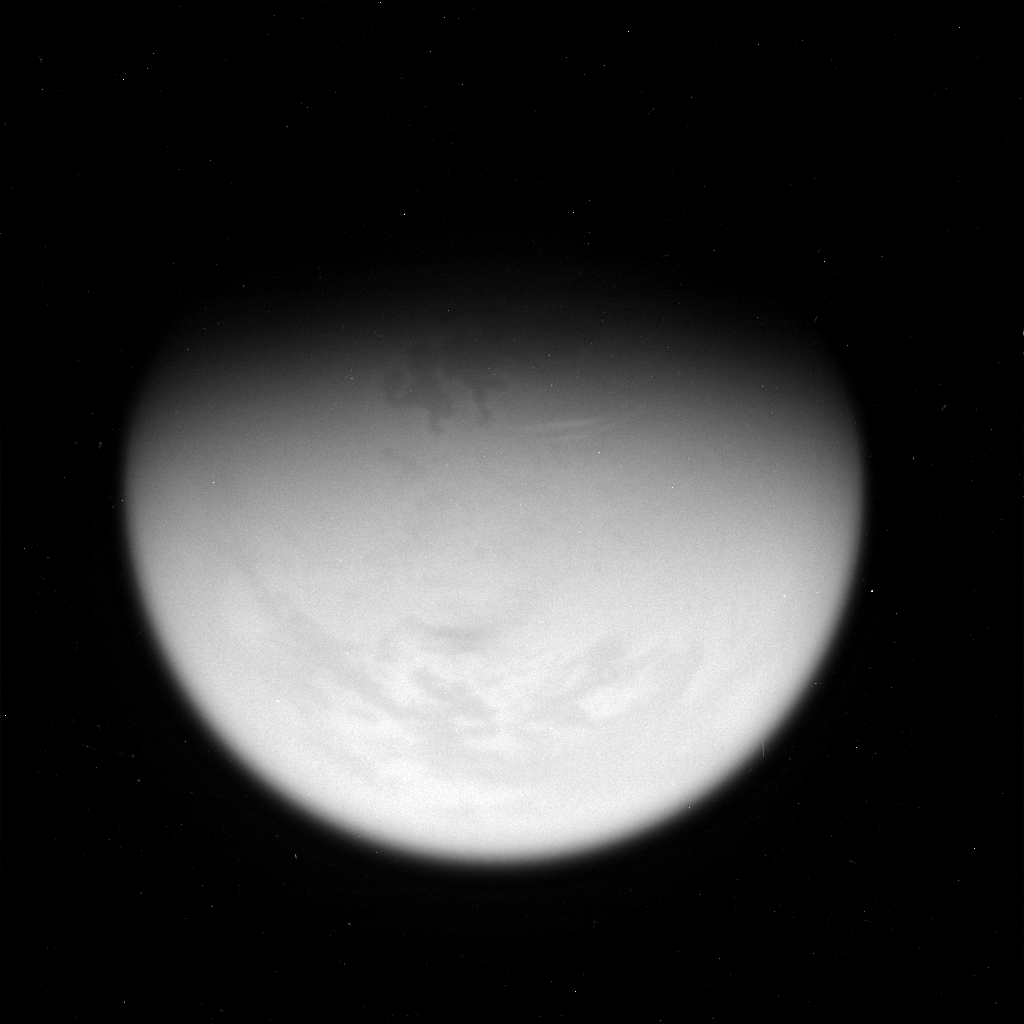

Giant Lake on Titan

Annotated Version

This view of Titan taken on Feb. 25, 2007, reveals a giant lake-like feature in Titan’s North Polar Region. It is approximately 1,100 kilometers (680 miles) long and has a surface area slightly smaller than that of Earth’s largest lake, the Caspian Sea.

The Cassini-Huygens mission is a cooperative project of NASA, the European Space Agency and the Italian Space Agency. The Jet Propulsion Laboratory, a division of the California Institute of Technology in Pasadena, manages the mission for NASA’s Science Mission Directorate, Washington, D.C. The Cassini orbiter and its two onboard cameras were designed, developed and assembled at JPL. The imaging operations center is based at the Space Science Institute in Boulder, Colo.

Credit: NASA/JPL/Space Science Institute